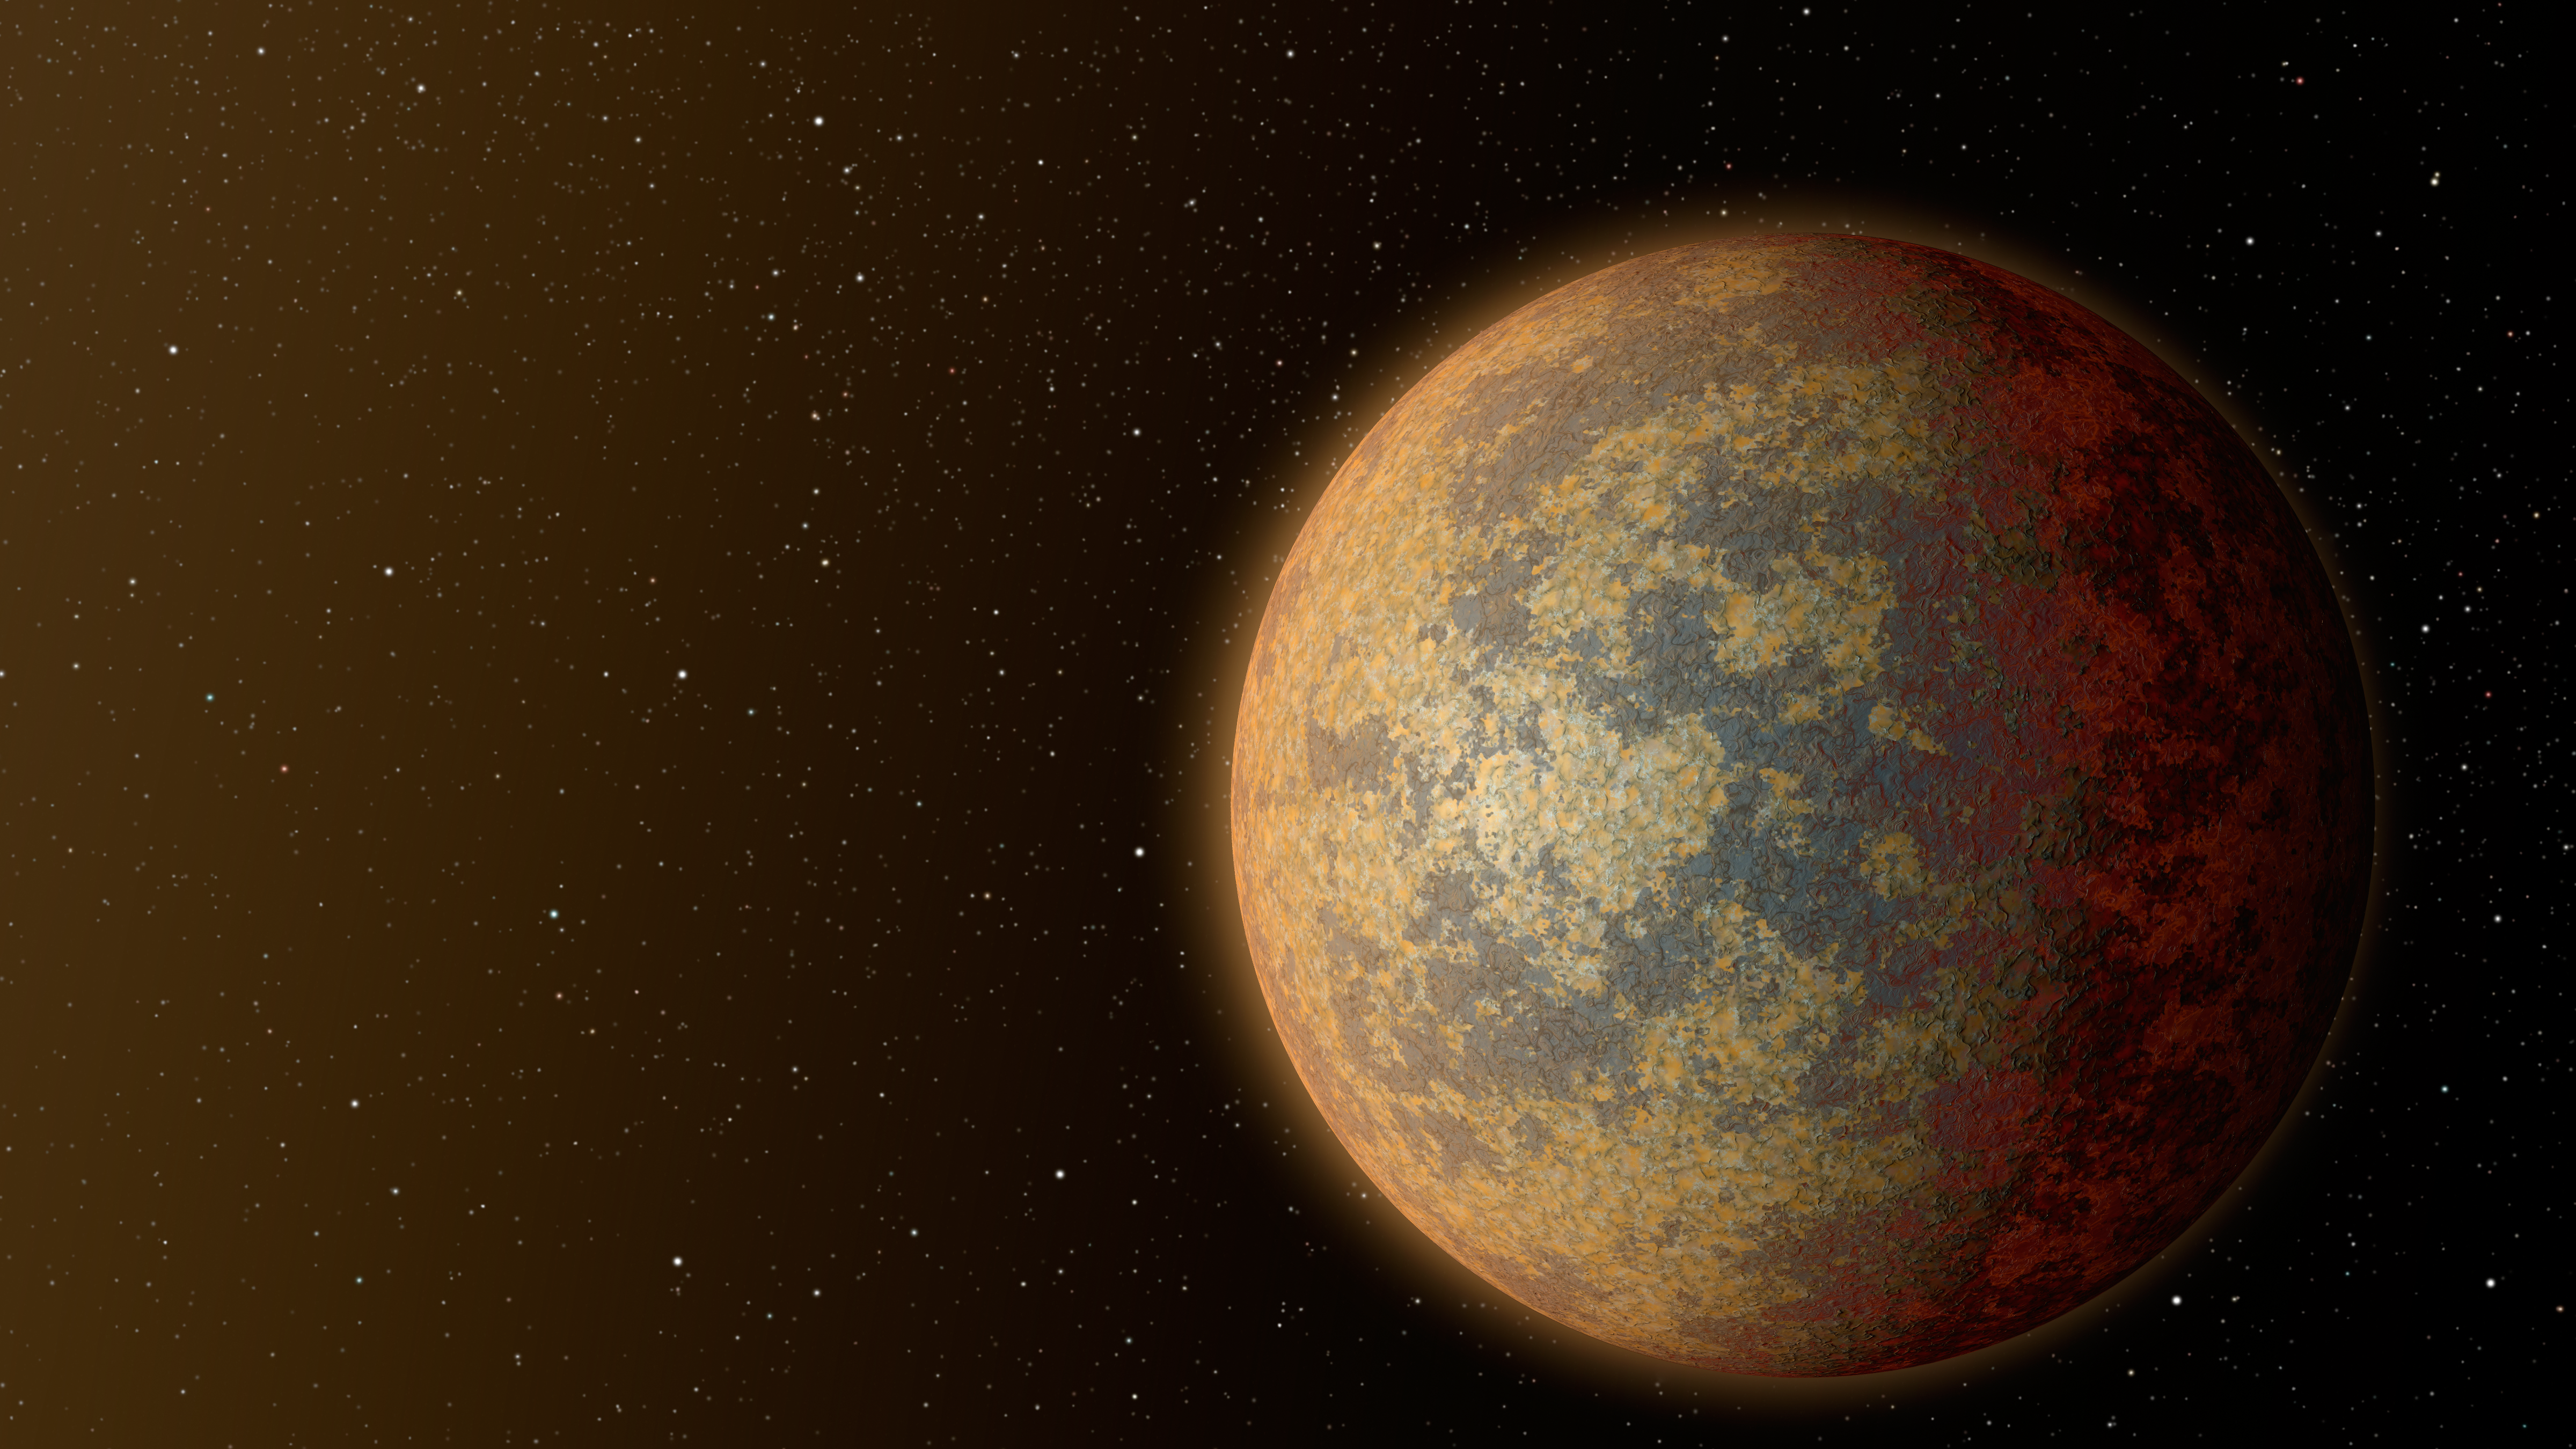

Hot, Rocky World

This artist's rendition shows one possible appearance for the planet HD 219134b, the nearest rocky exoplanet found to date outside our solar system. The planet is 1.6 times the size of Earth, and whips around its star in just three days. Scientists predict that the scorching-hot planet -- known to be rocky through measurements of its mass and size -- would have a rocky, partially molten surface with geological activity, including possibly volcanoes.

Credit: NASA/JPL-Caltech/R. Hurt (IPAC)